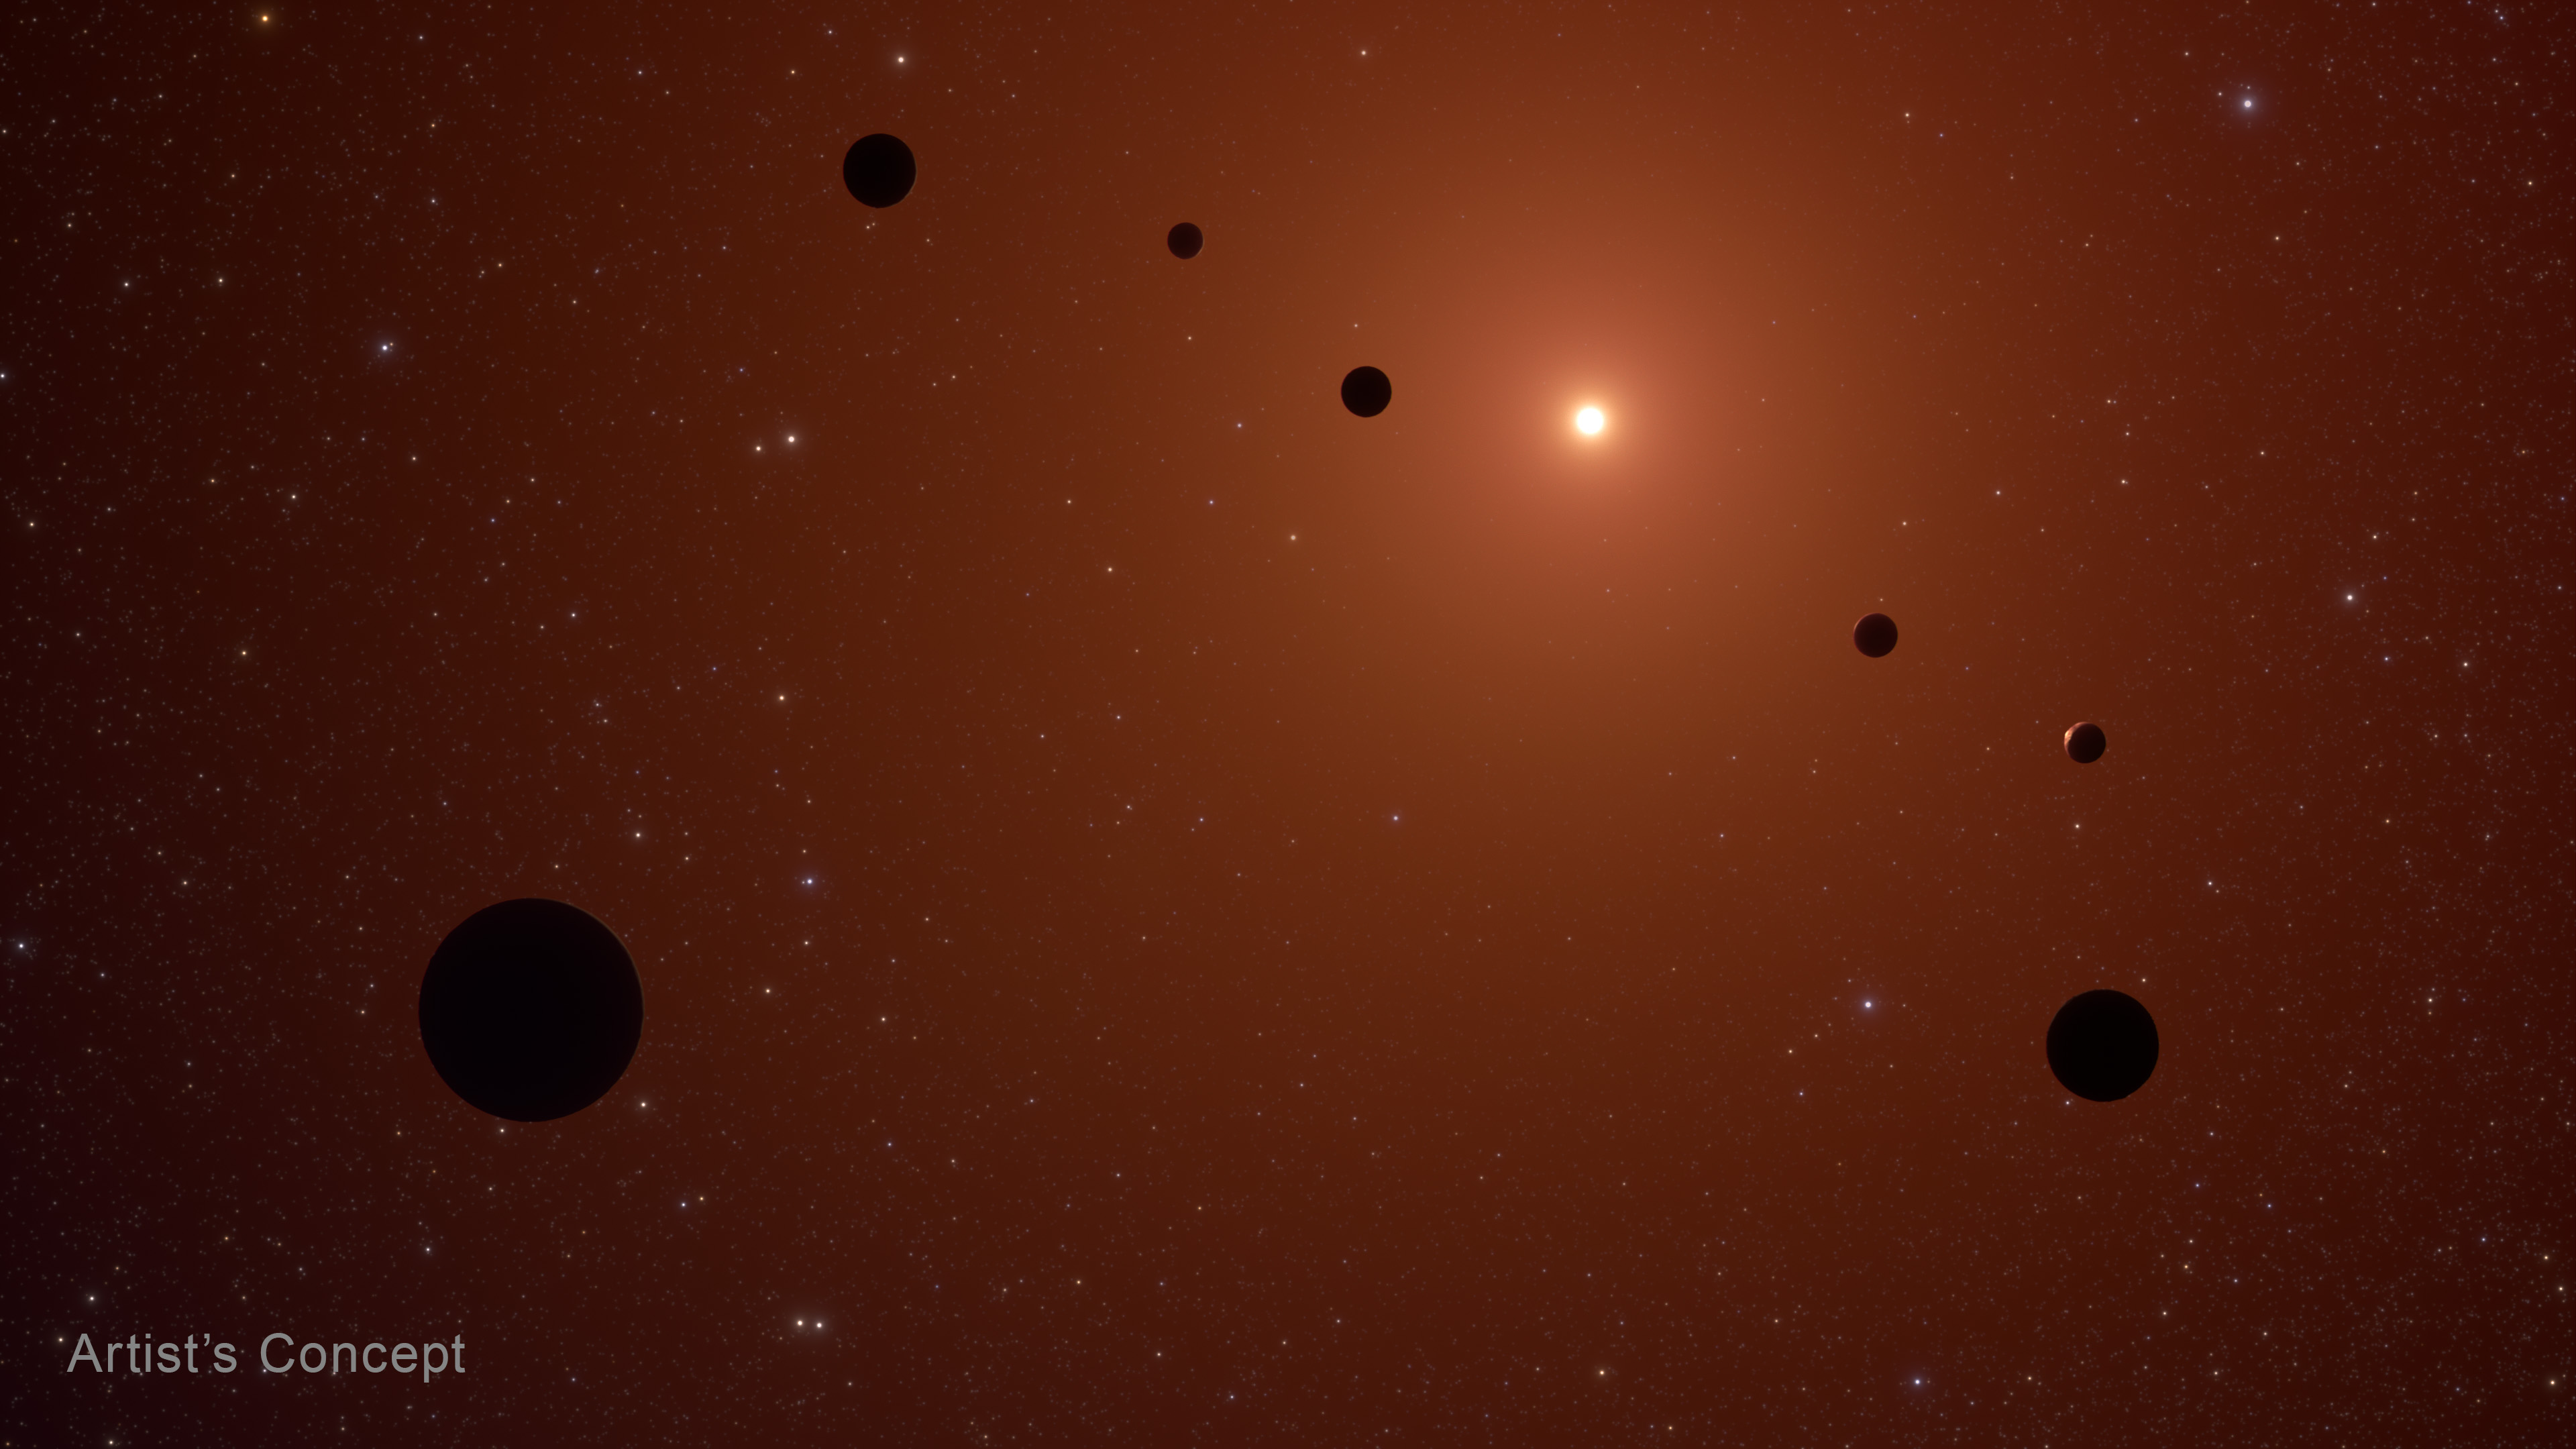

TRAPPIST-1 System (Artist’s Concept)

Artist’s concept of the TRAPPIST-1 system, which is known to have seven Earth-sized rocky planets orbiting a red dwarf star.

Credit: Image: NASA, ESA, CSA, Joseph Olmsted (STScI)